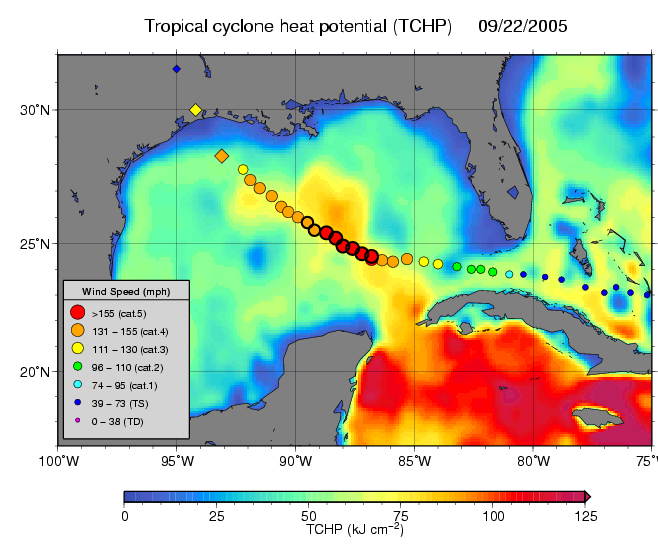

NASA Data Helps Track Heat Potential Fueling Rita

Tropical Cyclone Heat Potential (TCHP) field in the Gulf of Mexico during September 22, 2005. The path of Hurricane Rita is indicated with circles spaced every 3 hours with their size and color representing intensity (see legend). This hurricane intensified to category 5 as it traveled over the Loop Current and a warm core ring (the finger of red and yellow). Rita diminished to category 3 as its path went over a region of lower TCHP (and cooler waters) outside the Loop Current and ring. The diamonds indicate the National Hurricane Center predicted track and intensity as it makes landfall, and are spaced by 24 hours. Altimeter data on NASA’s Jason-1, the US Navy’s GFO, and the European Envisat satellites provide sea surface height data used in generating the TCHP fields.

The Jason satellite carries a dual-frequency radar altimeter. This instrument beams microwave pulses-at 13.6 and 5.3 Gigahertz, respectively-downward toward the Earth. To determine the ocean’s height, the instrument precisely measures the time it takes for the microwave pulses to bounce off the surface and return to the spacecraft. This measure, multiplied by the speed of light, gives the range from the satellite to the ocean surface.

The joint U.S.-French Topex/Poseidon mission is managed by the JPL for NASA’s Earth Science Enterprise, NASA Headquarters, Washington, D.C. JPL is a division of the California Institute of Technology in Pasadena. Research on Earth’s oceans using Jason and other space-based capabilities is conducted by NASA’s Earth Science Enterprise to better understand and protect our home planet.

Credit: NASA/JPL/NOAA/AOML